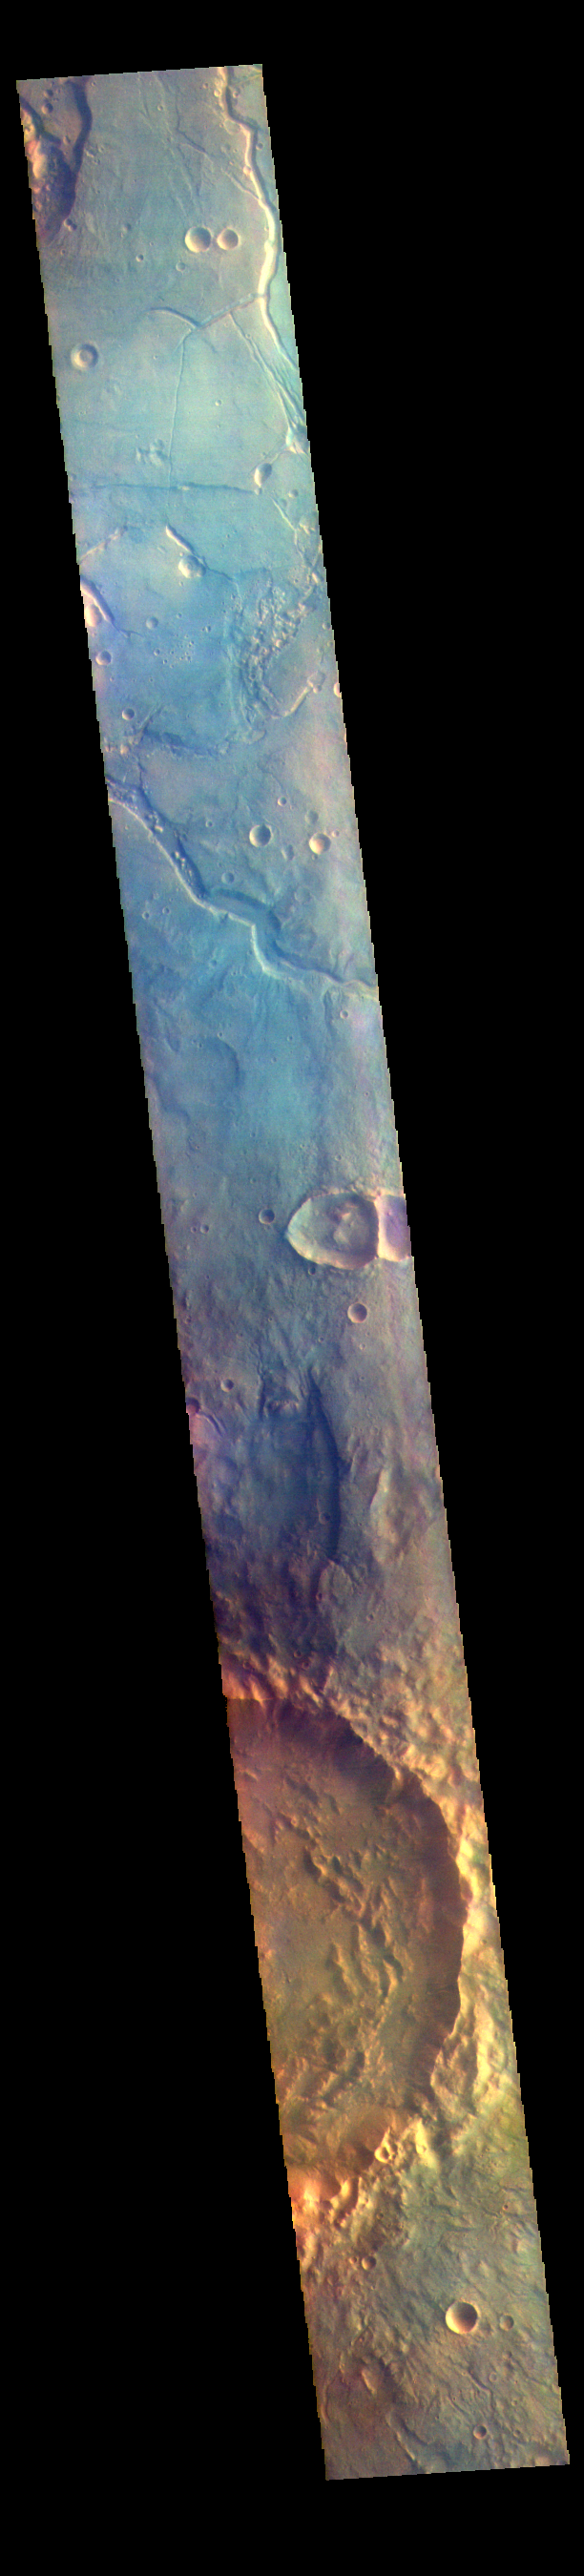

Arabia Terra – False Color

The THEMIS VIS camera contains 5 filters. The data from different filters can be combined in multiple ways to create a false color image. These false color images may reveal subtle variations of the surface not easily identified in a single band image. Today’s false color image shows part of northwestern Arabia Terra. The channels in the top part of the image are all unnamed. They are draining from the highlands of Arabia Terra into the lowlands of Acidalia Planitia.

The THEMIS VIS camera is capable of capturing color images of the Martian surface using five different color filters. In this mode of operation, the spatial resolution and coverage of the image must be reduced to accommodate the additional data volume produced from using multiple filters. To make a color image, three of the five filter images (each in grayscale) are selected. Each is contrast enhanced and then converted to a red, green, or blue intensity image. These three images are then combined to produce a full color, single image. Because the THEMIS color filters don’t span the full range of colors seen by the human eye, a color THEMIS image does not represent true color. Also, because each single-filter image is contrast enhanced before inclusion in the three-color image, the apparent color variation of the scene is exaggerated. Nevertheless, the color variation that does appear is representative of some change in color, however subtle, in the actual scene. Note that the long edges of THEMIS color images typically contain color artifacts that do not represent surface variation.

Credit: NASA/JPL-Caltech/ASU